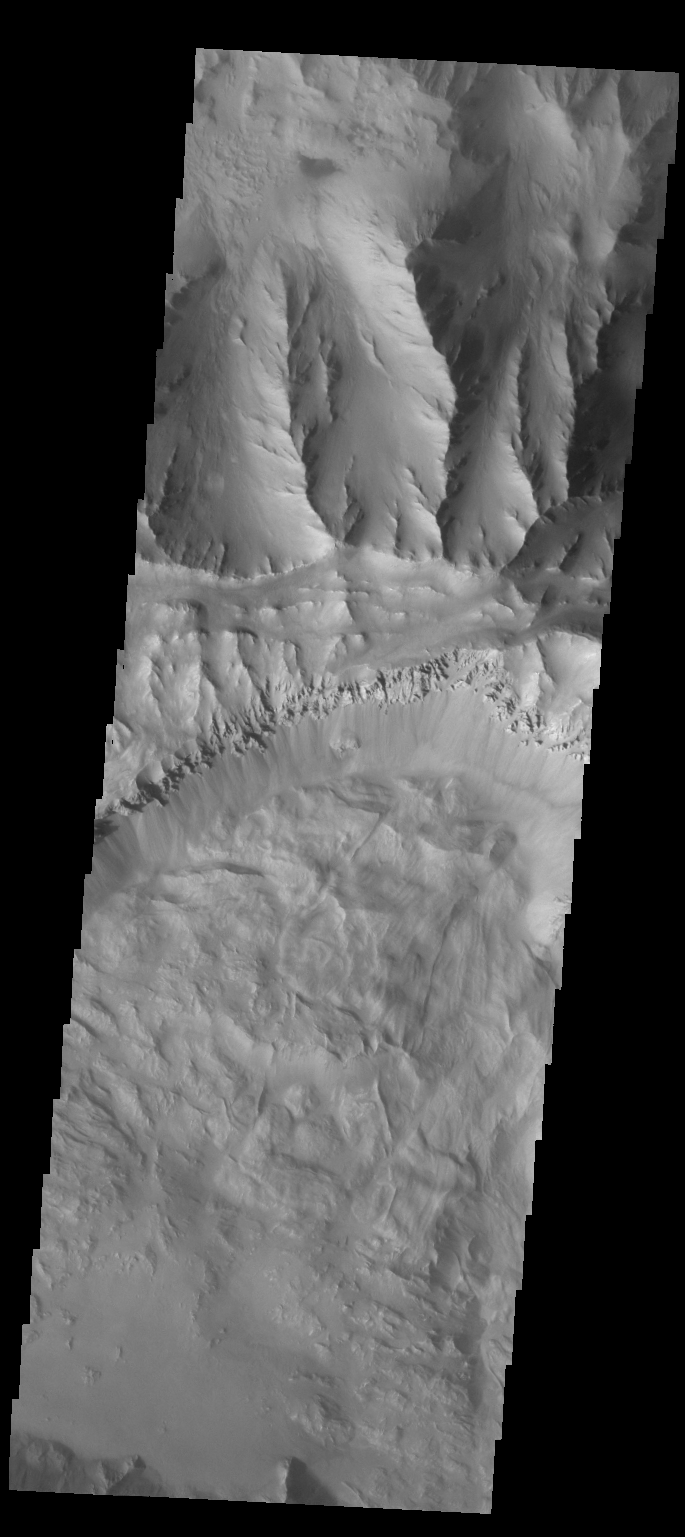

Coprates Chasma

A large landslide deposit fills the bottom part of this VIS image of Coprates Chasma.

Credit: NASA/JPL/ASU